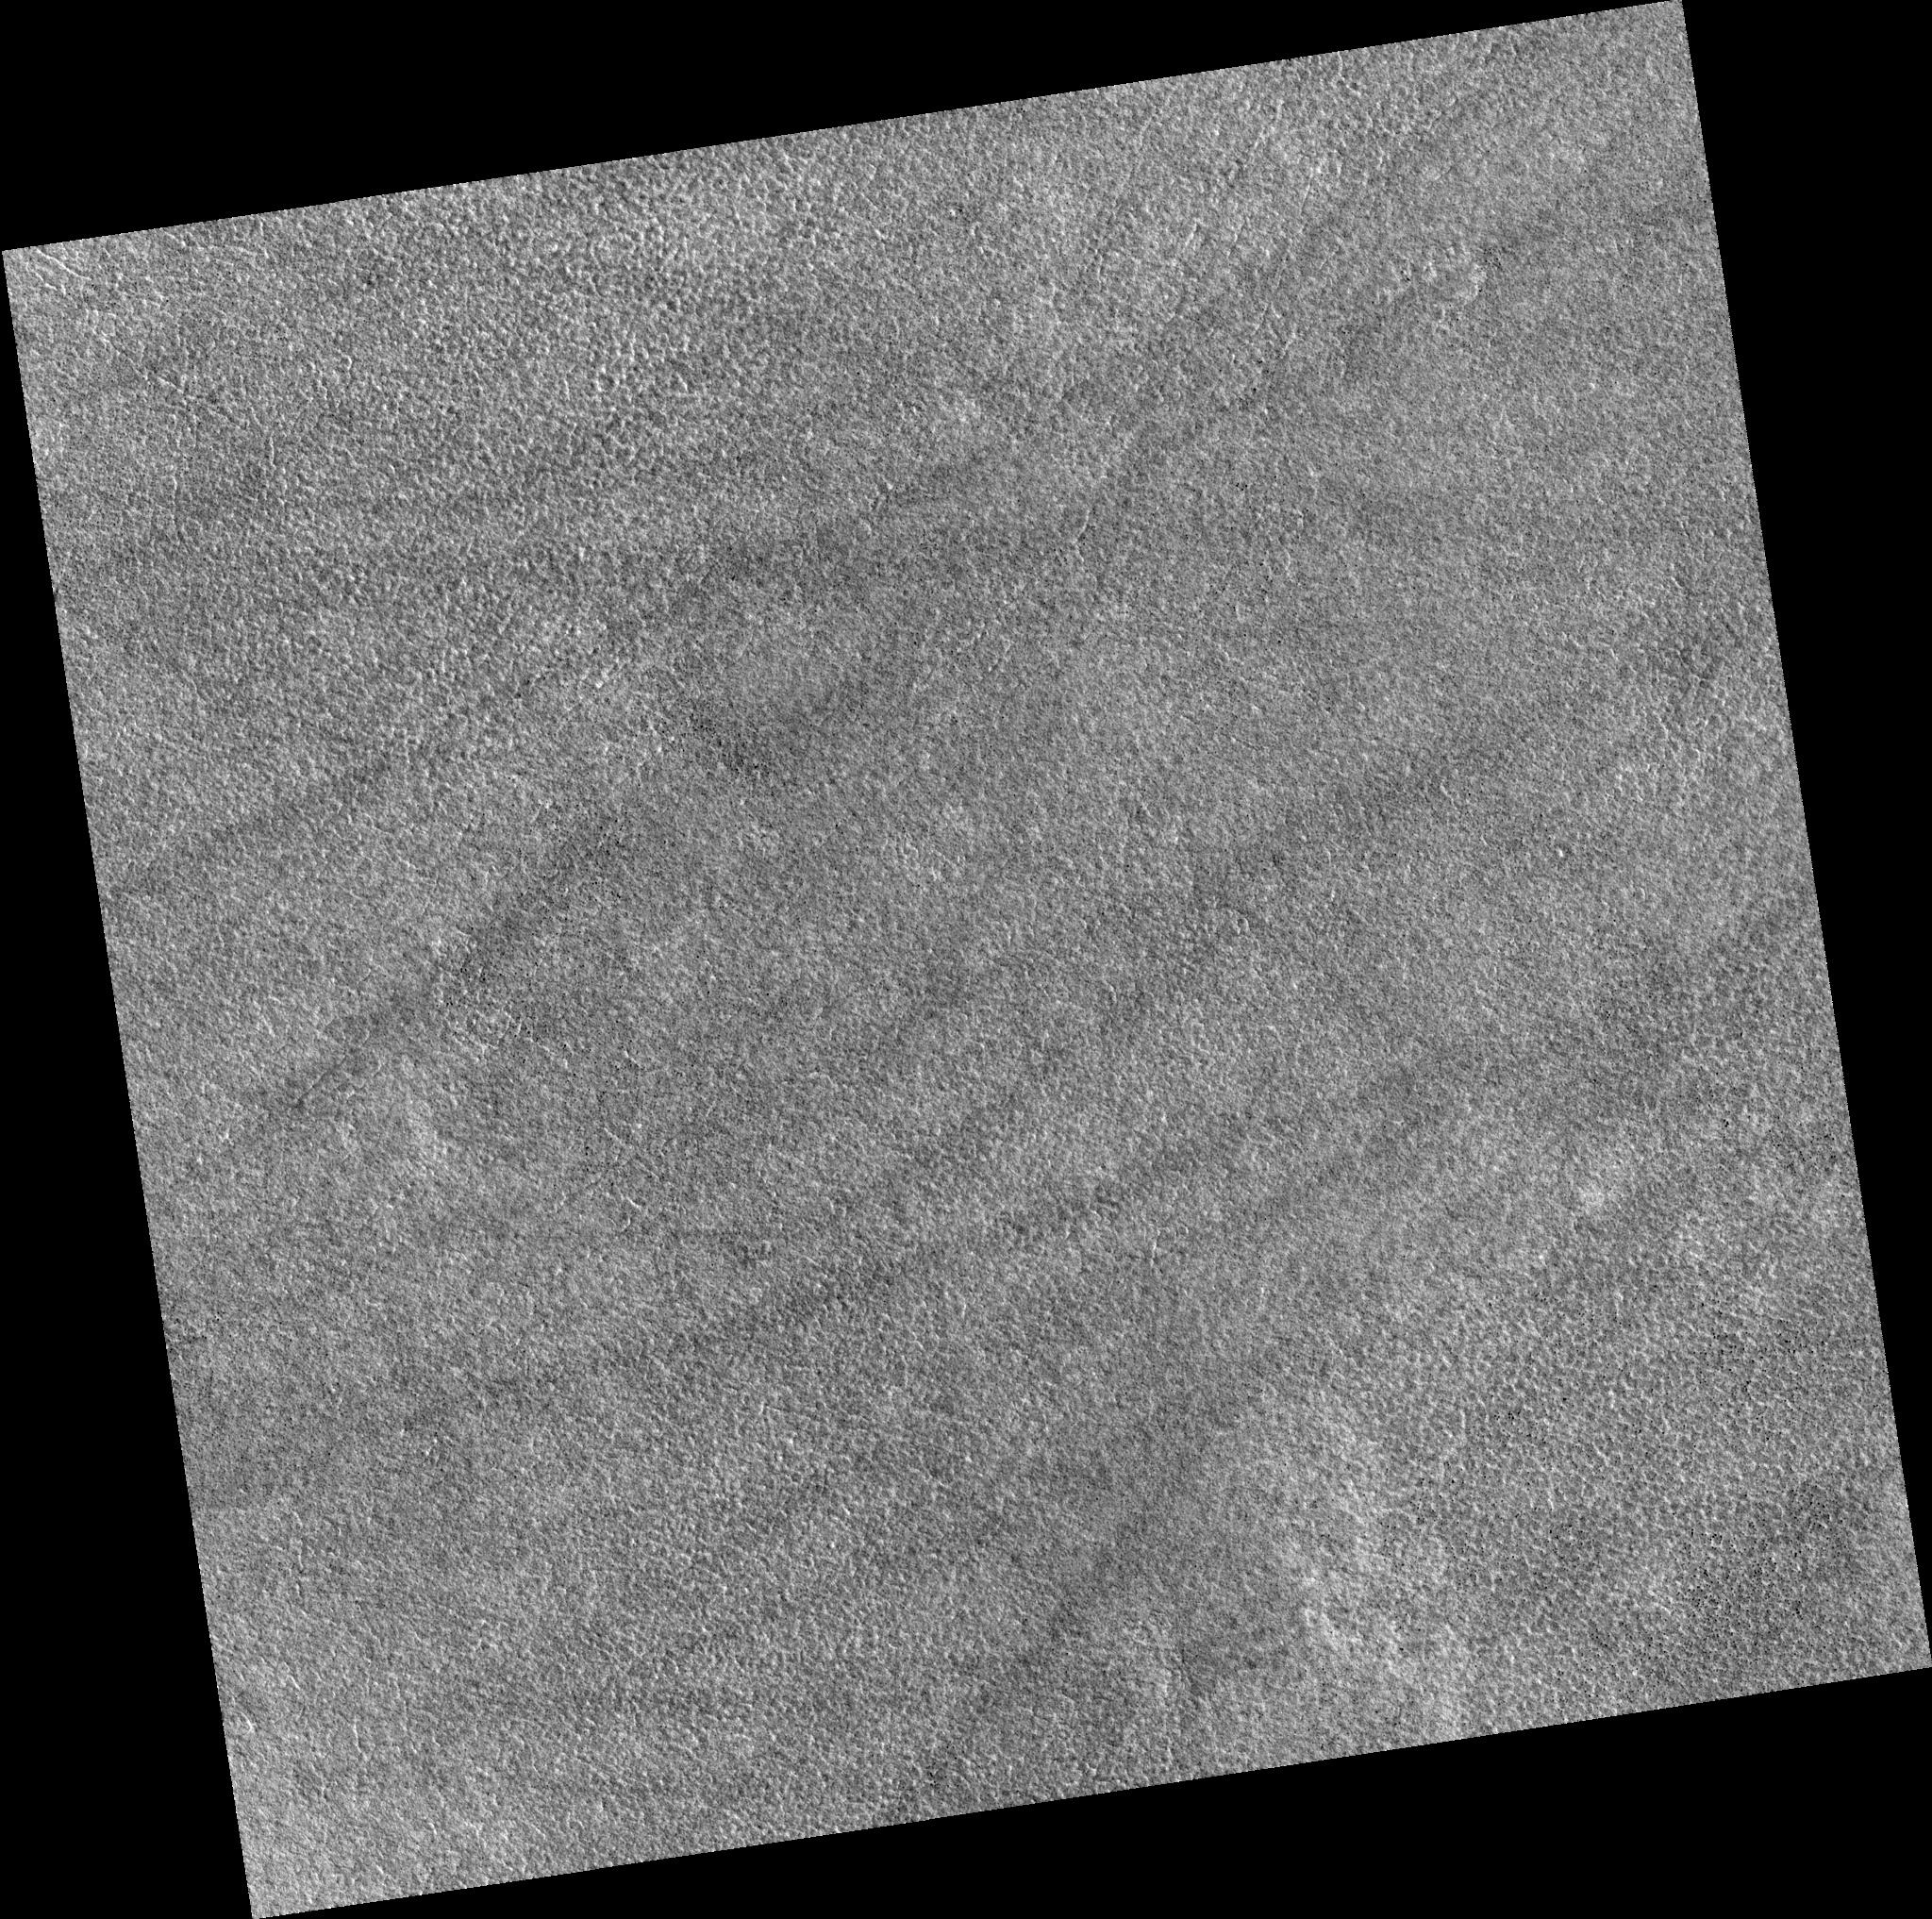

Northern Plains

Image PSP_001473_2480 was taken by the High Resolution Imaging Science Experiment (HiRISE) camera onboard the Mars Reconnaissance Orbiter spacecraft on November 19, 2006. The complete image is centered at 67.7 degrees latitude, 174.5 degrees East longitude. The range to the target site was 314.9 km (196.8 miles). At this distance the image scale is 31.5 cm/pixel (with 1 x 1 binning) so objects ~94 cm across are resolved. The image shown here has been map-projected to 25 cm/pixel. The image was taken at a local Mars time of 3:05 PM and the scene is illuminated from the west with a solar incidence angle of 59 degrees, thus the sun was about 31 degrees above the horizon. At a solar longitude of 137.6 degrees, the season on Mars is Northern Summer.

NASA’s Jet Propulsion Laboratory, a division of the California Institute of Technology in Pasadena, manages the Mars Reconnaissance Orbiter for NASA’s Science Mission Directorate, Washington. Lockheed Martin Space Systems, Denver, is the prime contractor for the project and built the spacecraft. The High Resolution Imaging Science Experiment is operated by the University of Arizona, Tucson, and the instrument was built by Ball Aerospace and Technology Corp., Boulder, Colo.

Credit: NASA/JPL/Univ. of Arizona